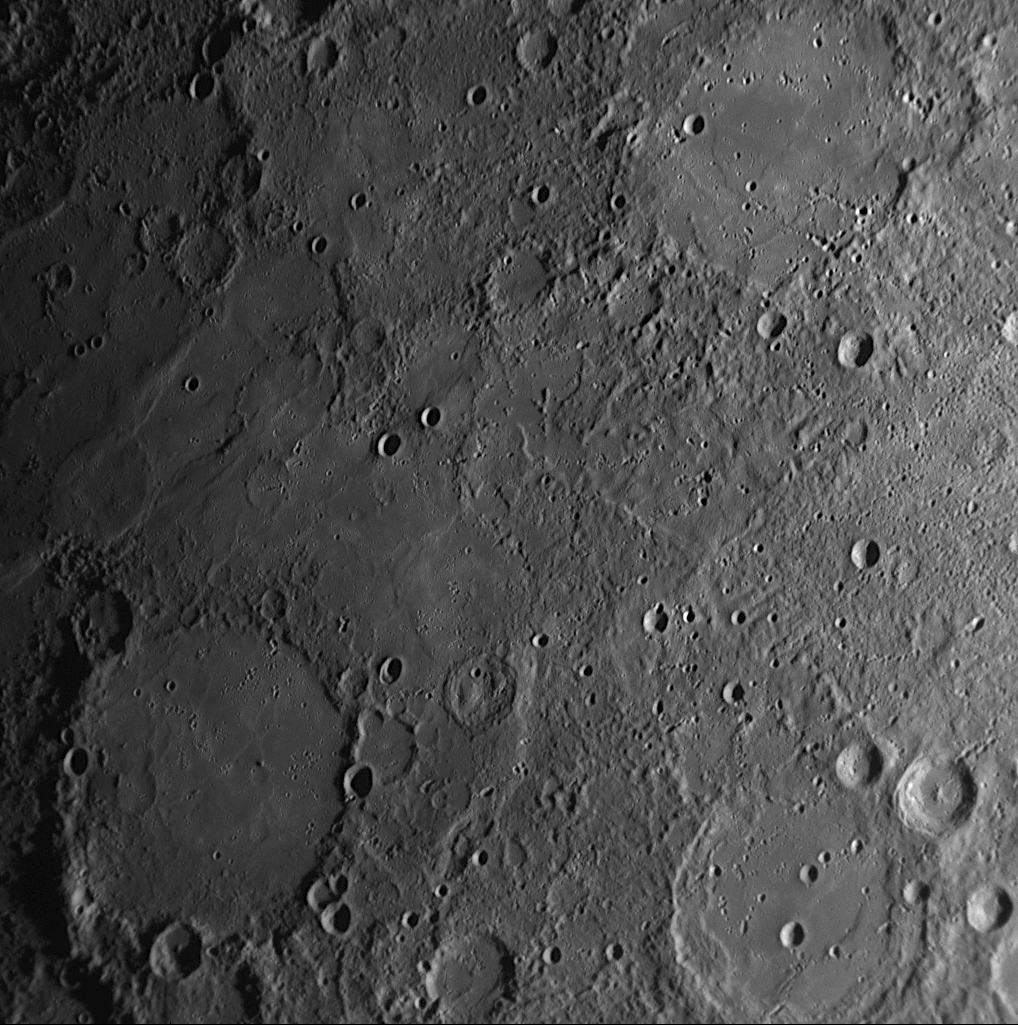

Honoring Haitian Painter Benoit and American Photographer Lange

Impact craters and basins on Mercury are named for deceased artists, musicians, painters, and authors who have made outstanding contributions to their fields. MESSENGER’s three Mercury flybys have led to a new global view of Mercury and, currently, to 42 newly named craters on the Solar System’s innermost planet. For details about these 42 new names, visit previously released images on:

July 28, 2009April 30, 2009November 26, 2008April 28, 2008
This NAC image, acquired during MESSENGER’s first Mercury flyby, shows the crater Benoit and the basin Lange. Benoit is named for Rigaud Benoit, a twentieth century Haitian painter (1911-1987), and Lange is named for American photographer Dorothea Lange (1895-1965). These particular craters were proposed for names on the basis of some interesting features of each. Benoit is a small 35-kilometer-diameter (22-mile-diameter) crater, but its floor is quite unusual, with two mounds that have been suggested to be evidence of intrusive volcanic activity on Mercury. The larger neighboring Lange basin appears to have been flooded by lava, with only faint traces remaining of a buried inner ring.

Date Acquired: January 14, 2008
Image Mission Elapsed Time (MET): 108828463
Instrument: Narrow Angle Camera (NAC) of the Mercury Dual Imaging System (MDIS)
Resolution: 500 meters/pixel (0.31 miles)
Scale: Lange is 180 kilometers (112 miles) in diameter
Spacecraft Altitude: 19,700 kilometers (12,200 miles)

These images are from MESSENGER, a NASA Discovery mission to conduct the first orbital study of the innermost planet, Mercury. For information regarding the use of images, see the MESSENGER image use policy.

Credit: NASA/Johns Hopkins University Applied Physics Laboratory/Carnegie Institution of Washington